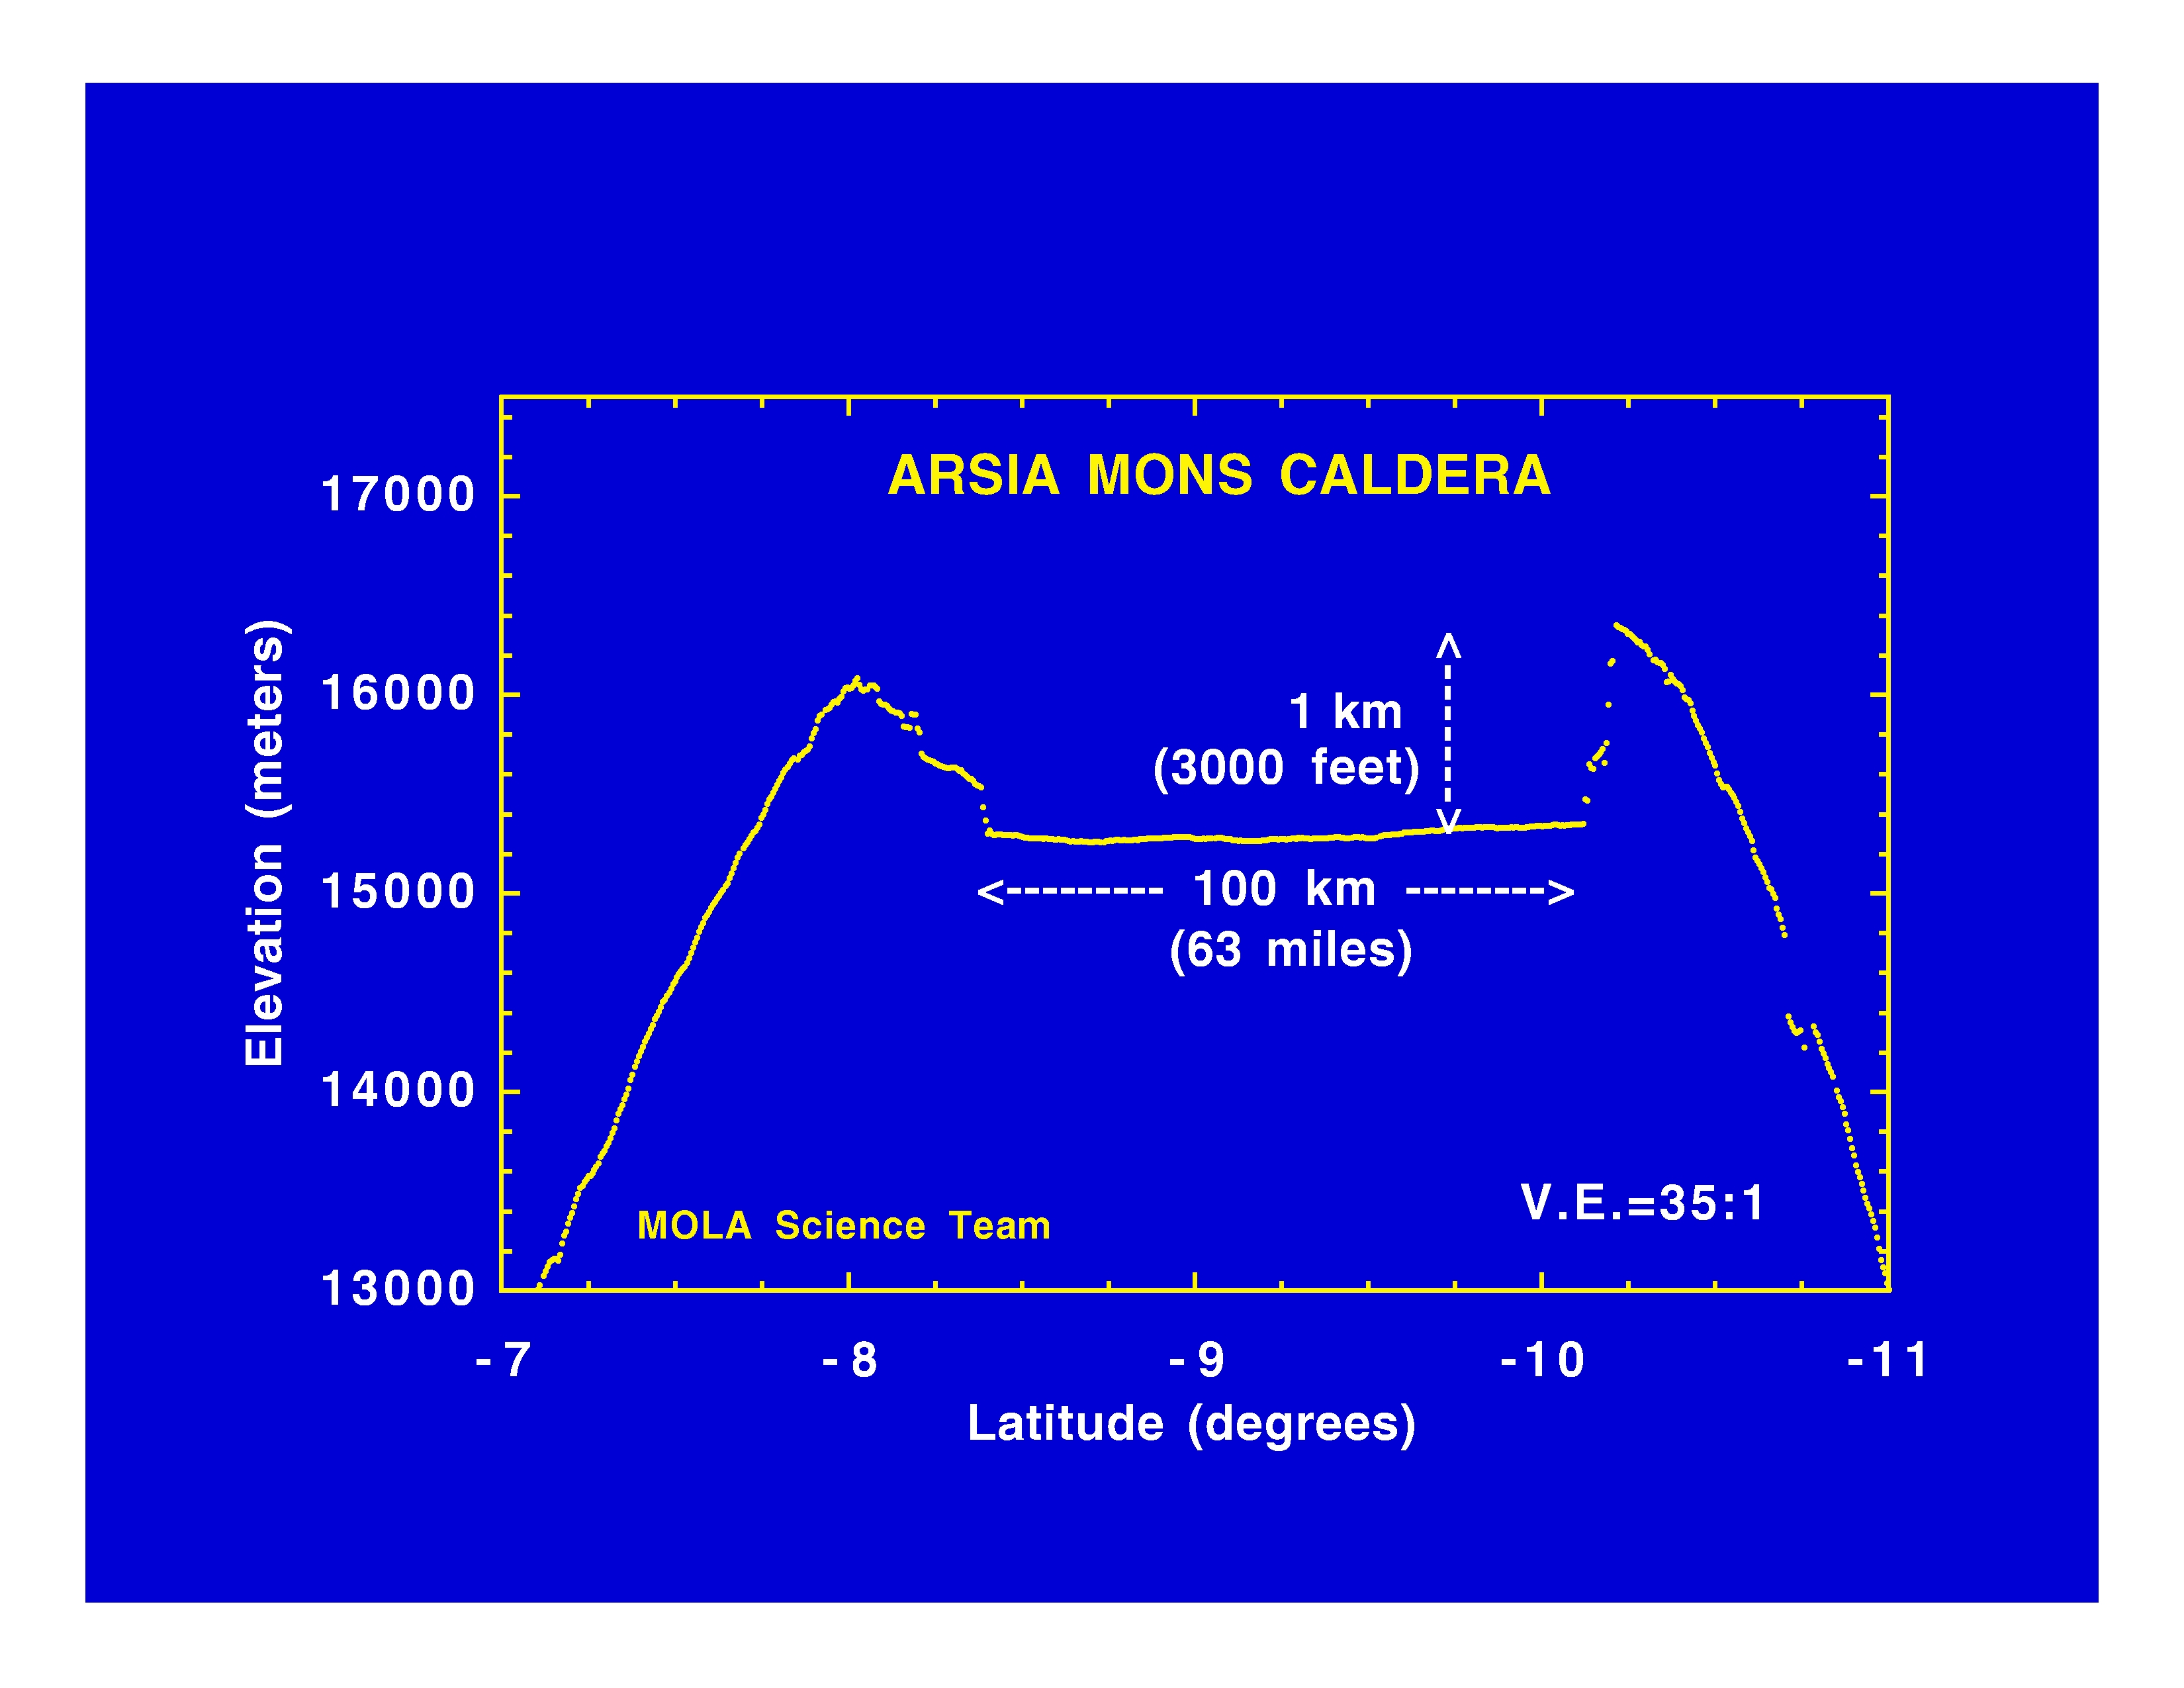

Arsia Mons Caldera

The Jet Propulsion Laboratory’s Mars Surveyor Operations Project operates the Mars Global Surveyor spacecraft with its industrial partner, Lockheed Martin Astronautics, from facilities in Pasadena, CA and Denver, CO.

Credit: NASA/JPL/GSFC